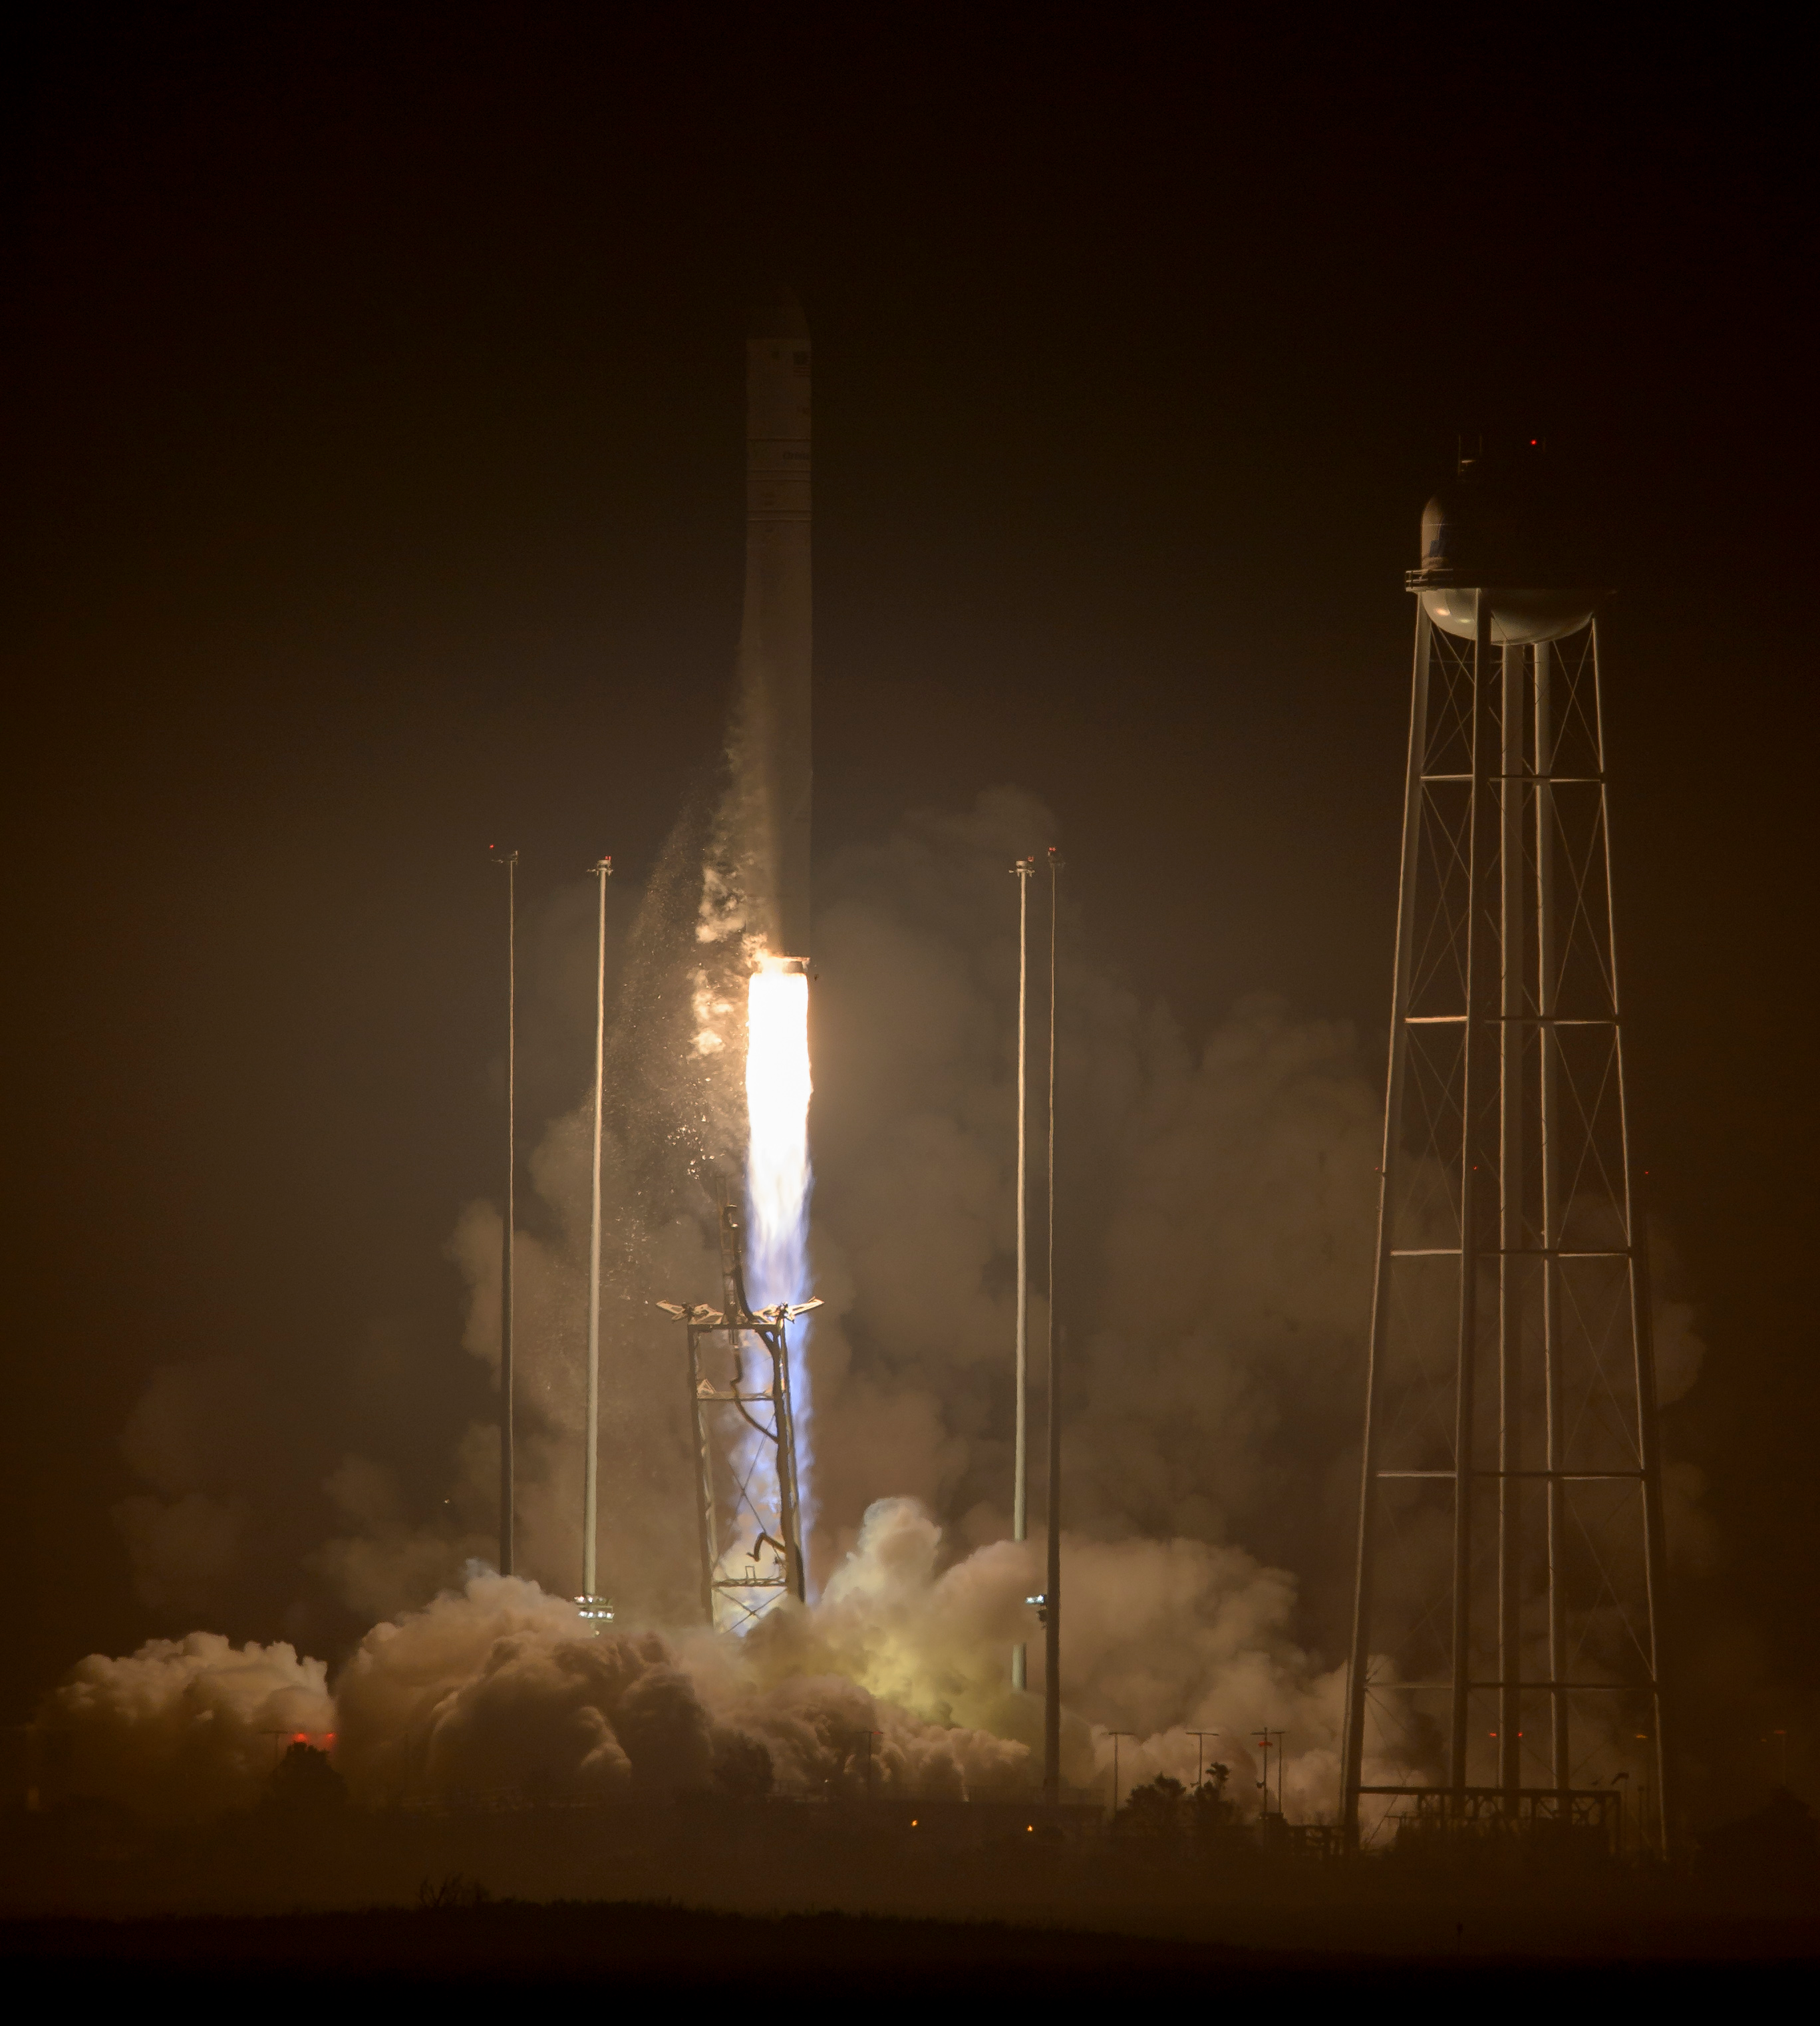

Orbital ATK Antares Rocket Launch

The Orbital ATK Antares rocket, with the Cygnus spacecraft onboard, launches from Pad-0A, Monday, October 17, 2016 at NASA's Wallops Flight Facility in Virginia. Orbital ATK’s sixth contracted cargo resupply mission with NASA to the International Space Station is delivering over 5,100 pounds of science and research, crew supplies and vehicle hardware to the orbital laboratory and its crew. This image, along with others, will also available later on Flickr: flic.kr/s/aHskLshgNU

Credit: NASA/Bill Ingalls